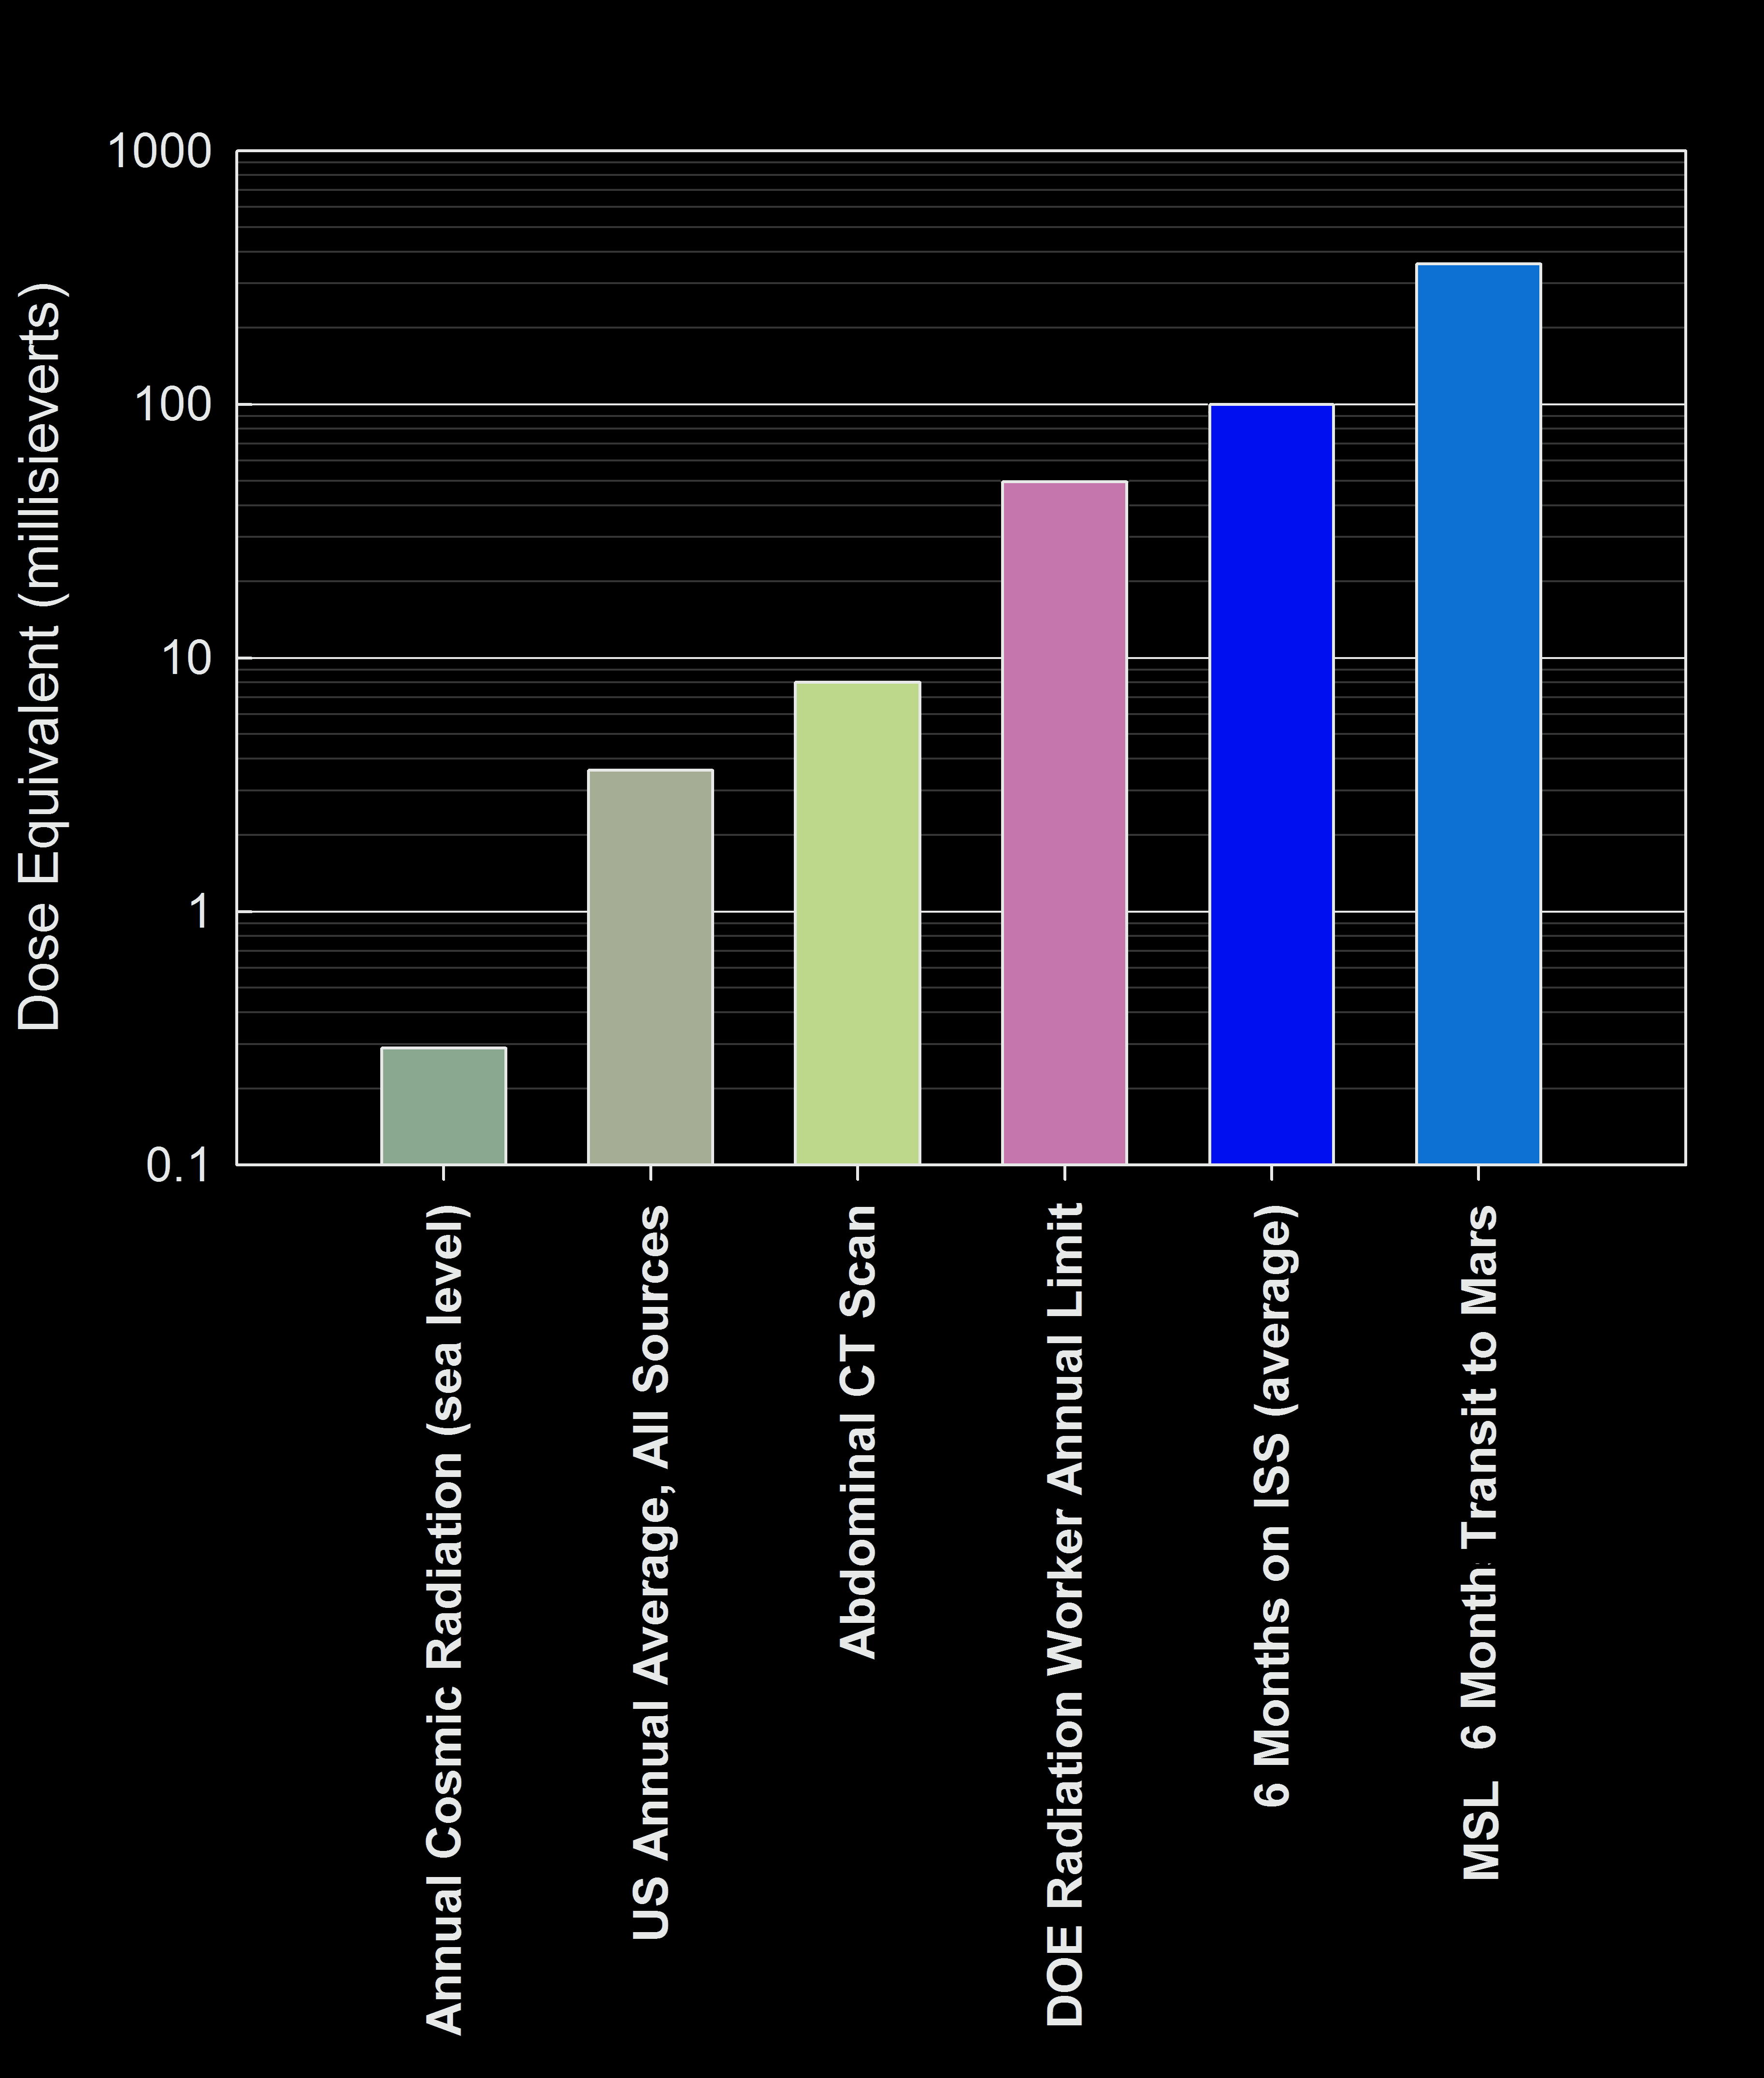

Comparison of Some Radiation Exposures to Mars-Trip Level

This graphic compares the radiation dose equivalent for several types of experiences, including a calculation for a trip from Earth to Mars based on measurements made by the Radiation Assessment Detector instrument shielded inside NASA’s Mars Science Laboratory spacecraft during the flight from Earth to Mars in 2011 and 2012.

The vertical scale is logarithmic; each labeled value is 10 times greater than the next lowest one. The “dose equivalent” units are millisieverts, which are a unit that takes into account a factor for the energy absorption characteristics of biological tissue, as an adjustment from unmodified dose measurement units called “grays” or milligrays.

Southwest Research Institute, in San Antonio, Texas, and Boulder, Colo., supplied and operates the RAD instrument in collaboration with Germany’s national aerospace research center, Deutsches Zentrum für Luft- und Raumfahrt. NASA’s Jet Propulsion Laboratory, a division of the California Institute of Technology in Pasadena, manages the Mars Science Laboratory Project and the mission’s Curiosity rover for NASA’s Science Mission Directorate in Washington.

NASA’s Jet Propulsion Laboratory, a division of the California Institute of Technology, Pasadena, manages the Mars Science Laboratory Project for NASA’s Science Mission Directorate, Washington. JPL designed and built the rover.

Credit: NASA/JPL-Caltech/SwRI